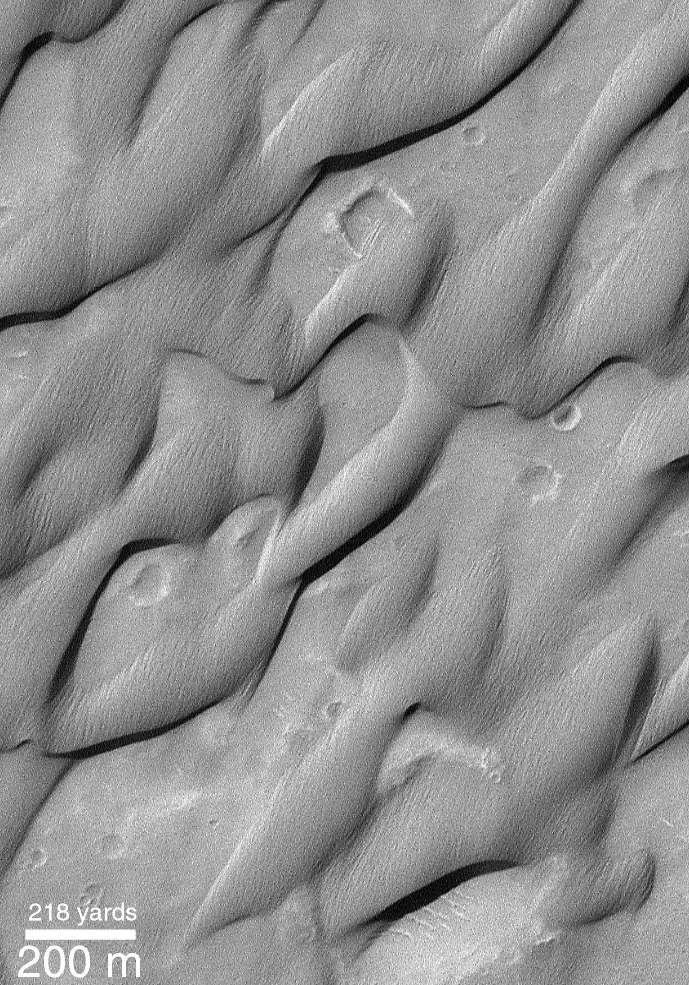

The Groovy Dunes of Herschel

Except for small wind ripples on their surfaces, normal, active sand dunes have very smooth slopes. However, some dunes found in the Herschel Basin of Terra Cimmeria (around 15°S, 228°W) have very rough, grooved surfaces instead. These grooves indicate that the dune surfaces for some reason are cemented–i.e., the sand is not loose–and that wind has actually had to scour the sand to remove it and transport it away from these dunes. What has caused these dunes to become cemented is unknown, and dunes like this are extremely rare on Mars (they have only been seen in Herschel Basin, thus far). This Mars Global Surveyor (MGS) Mars Orbiter Camera (MOC) image was acquired on May 5, 1999, and is illuminated from the upper left.

Credit: NASA/JPL/MSSS